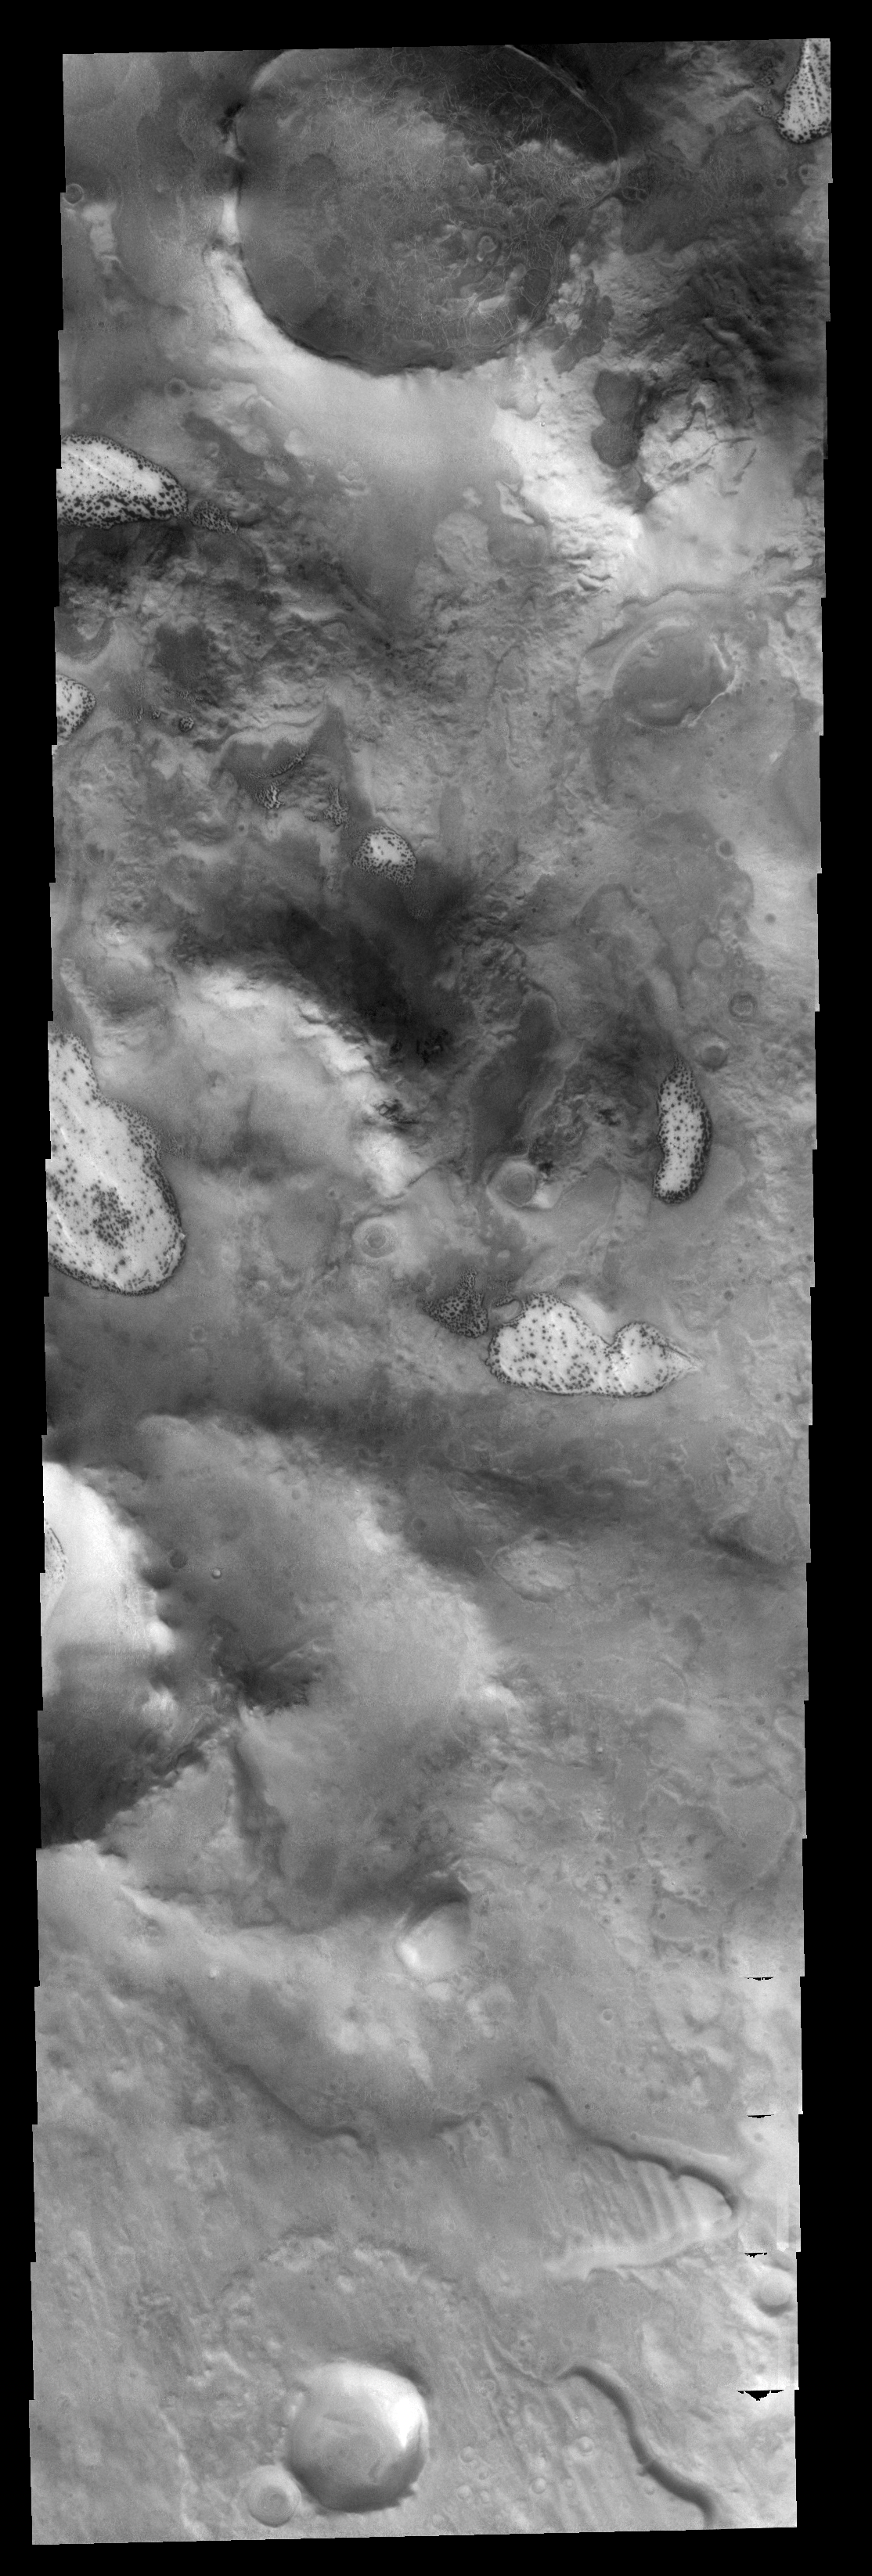

Polar Textures

This image of the south polar region shows several different surface textures, including the “dalmatian” spot pattern.

Image information: VIS instrument. Latitude -66.7N, Longitude 37.5E. 17 meter/pixel resolution.

Please see the THEMIS Data Citation Note for details on crediting THEMIS images.

Note: this THEMIS visual image has not been radiometrically nor geometrically calibrated for this preliminary release. An empirical correction has been performed to remove instrumental effects. A linear shift has been applied in the cross-track and down-track direction to approximate spacecraft and planetary motion. Fully calibrated and geometrically projected images will be released through the Planetary Data System in accordance with Project policies at a later time.

NASA’s Jet Propulsion Laboratory manages the 2001 Mars Odyssey mission for NASA’s Office of Space Science, Washington, D.C. The Thermal Emission Imaging System (THEMIS) was developed by Arizona State University, Tempe, in collaboration with Raytheon Santa Barbara Remote Sensing. The THEMIS investigation is led by Dr. Philip Christensen at Arizona State University. Lockheed Martin Astronautics, Denver, is the prime contractor for the Odyssey project, and developed and built the orbiter. Mission operations are conducted jointly from Lockheed Martin and from JPL, a division of the California Institute of Technology in Pasadena.

Credit: NASA/JPL/ASU